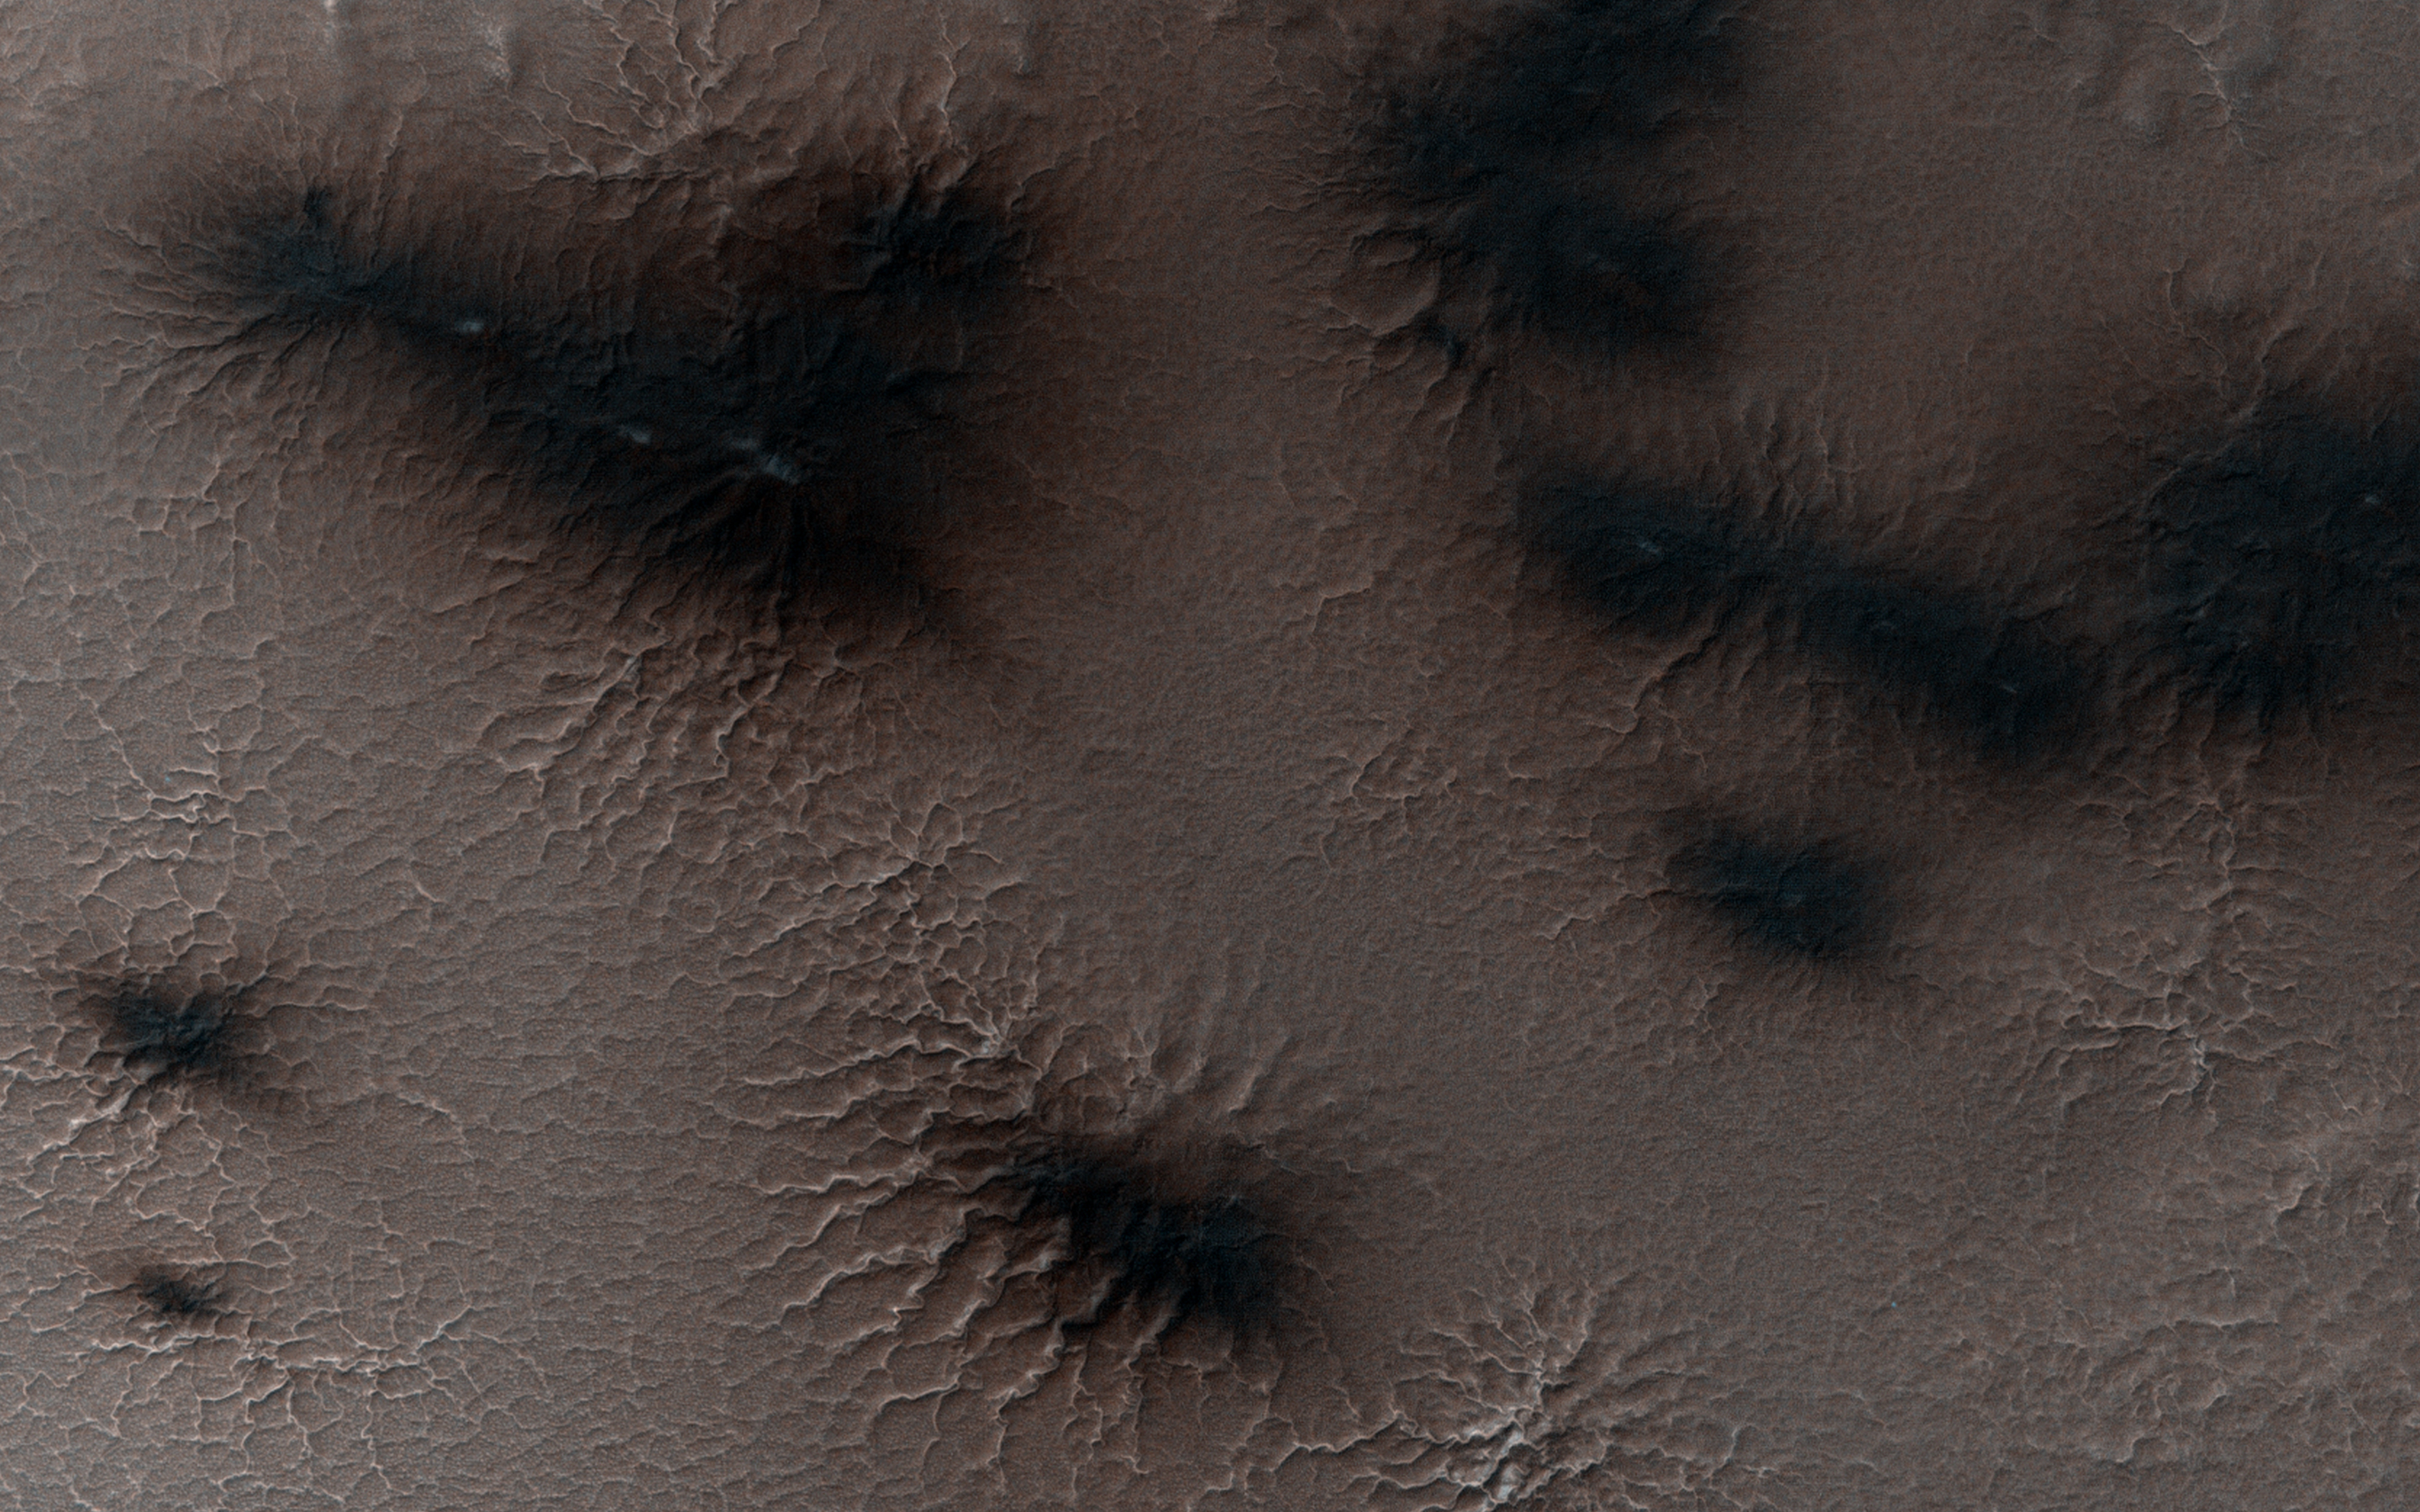

Spring in Inca City II

It is about two weeks later in Inca City and the season is officially spring. Numerous changes have occurred. Large blotches of dust cover the araneiforms. Dark spots on the ridge show places where the seasonal polar ice cap has ruptured, releasing gas and fine material from the surface below.

At the bottom of the image fans point in more than one direction from a single source, showing that the wind has changed direction while gas and dust were flowing out. Was the flow continuous or has the vent opened and closed?

HiRISE is one of six instruments on NASA’s Mars Reconnaissance Orbiter. The University of Arizona, Tucson, operates HiRISE, which was built by Ball Aerospace & Technologies Corp., Boulder, Colorado. NASA’s Jet Propulsion Laboratory, a division of the California Institute of Technology in Pasadena, manages the Mars Reconnaissance Orbiter Project for NASA’s Science Mission Directorate, Washington.

Credit: NASA/JPL-Caltech/University of Arizona